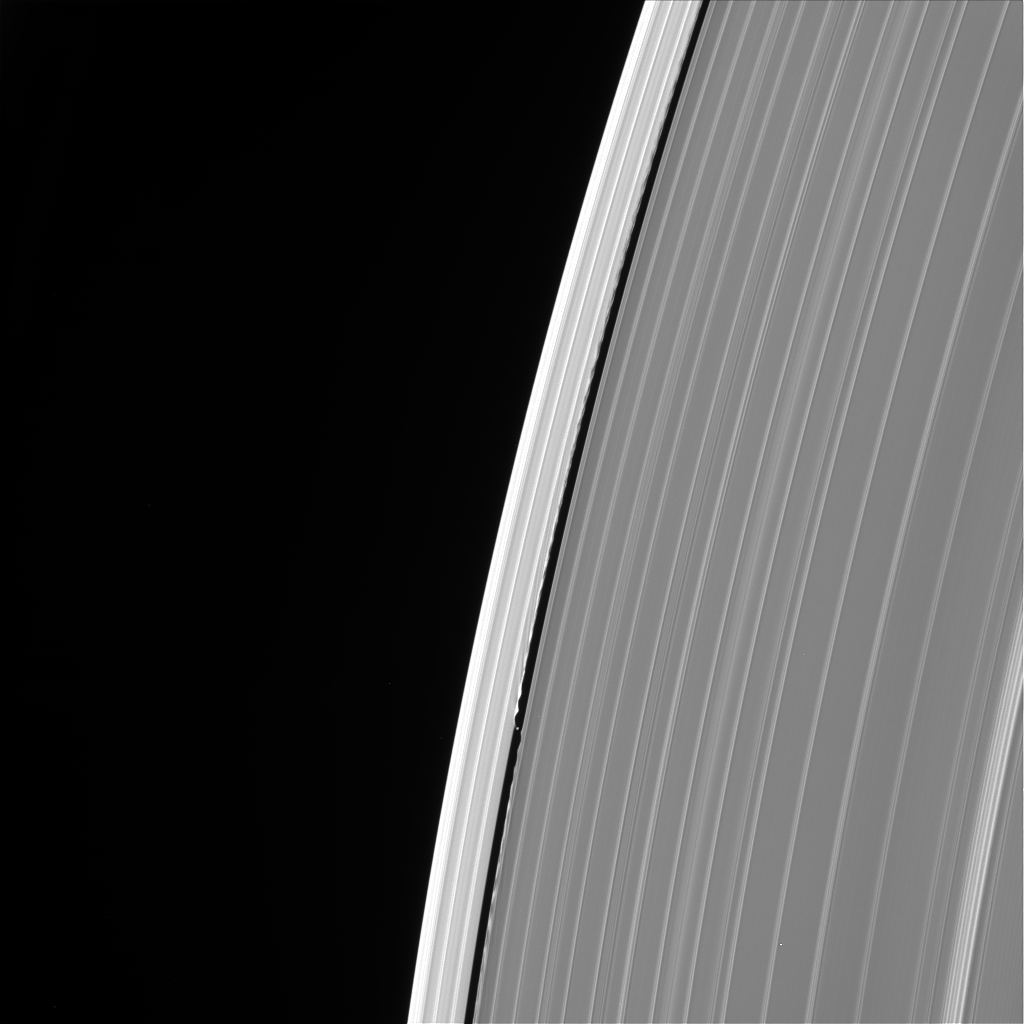

Daphnis’ Final Appearance

This image of Saturn’s outer A ring features the small moon Daphnis and the waves it raises in the edges of the Keeler Gap. The image was taken by NASA’s Cassini spacecraft on Sept. 13, 2017. It is among the last images Cassini sent back to Earth.

The view was taken in visible light using the Cassini spacecraft wide-angle camera at a distance of 486,000 miles (782,000 kilometers) from Saturn. Image scale is 2.7 miles (4.3 kilometers).

The Cassini mission is a cooperative project of NASA, ESA (the European Space Agency) and the Italian Space Agency. The Jet Propulsion Laboratory, a division of Caltech in Pasadena, manages the mission for NASA’s Science Mission Directorate, Washington. The Cassini orbiter and its two onboard cameras were designed, developed and assembled at JPL. The imaging operations center is based at the Space Science Institute in Boulder, Colorado.

Credit: NASA/JPL-Caltech/Space Science Institute